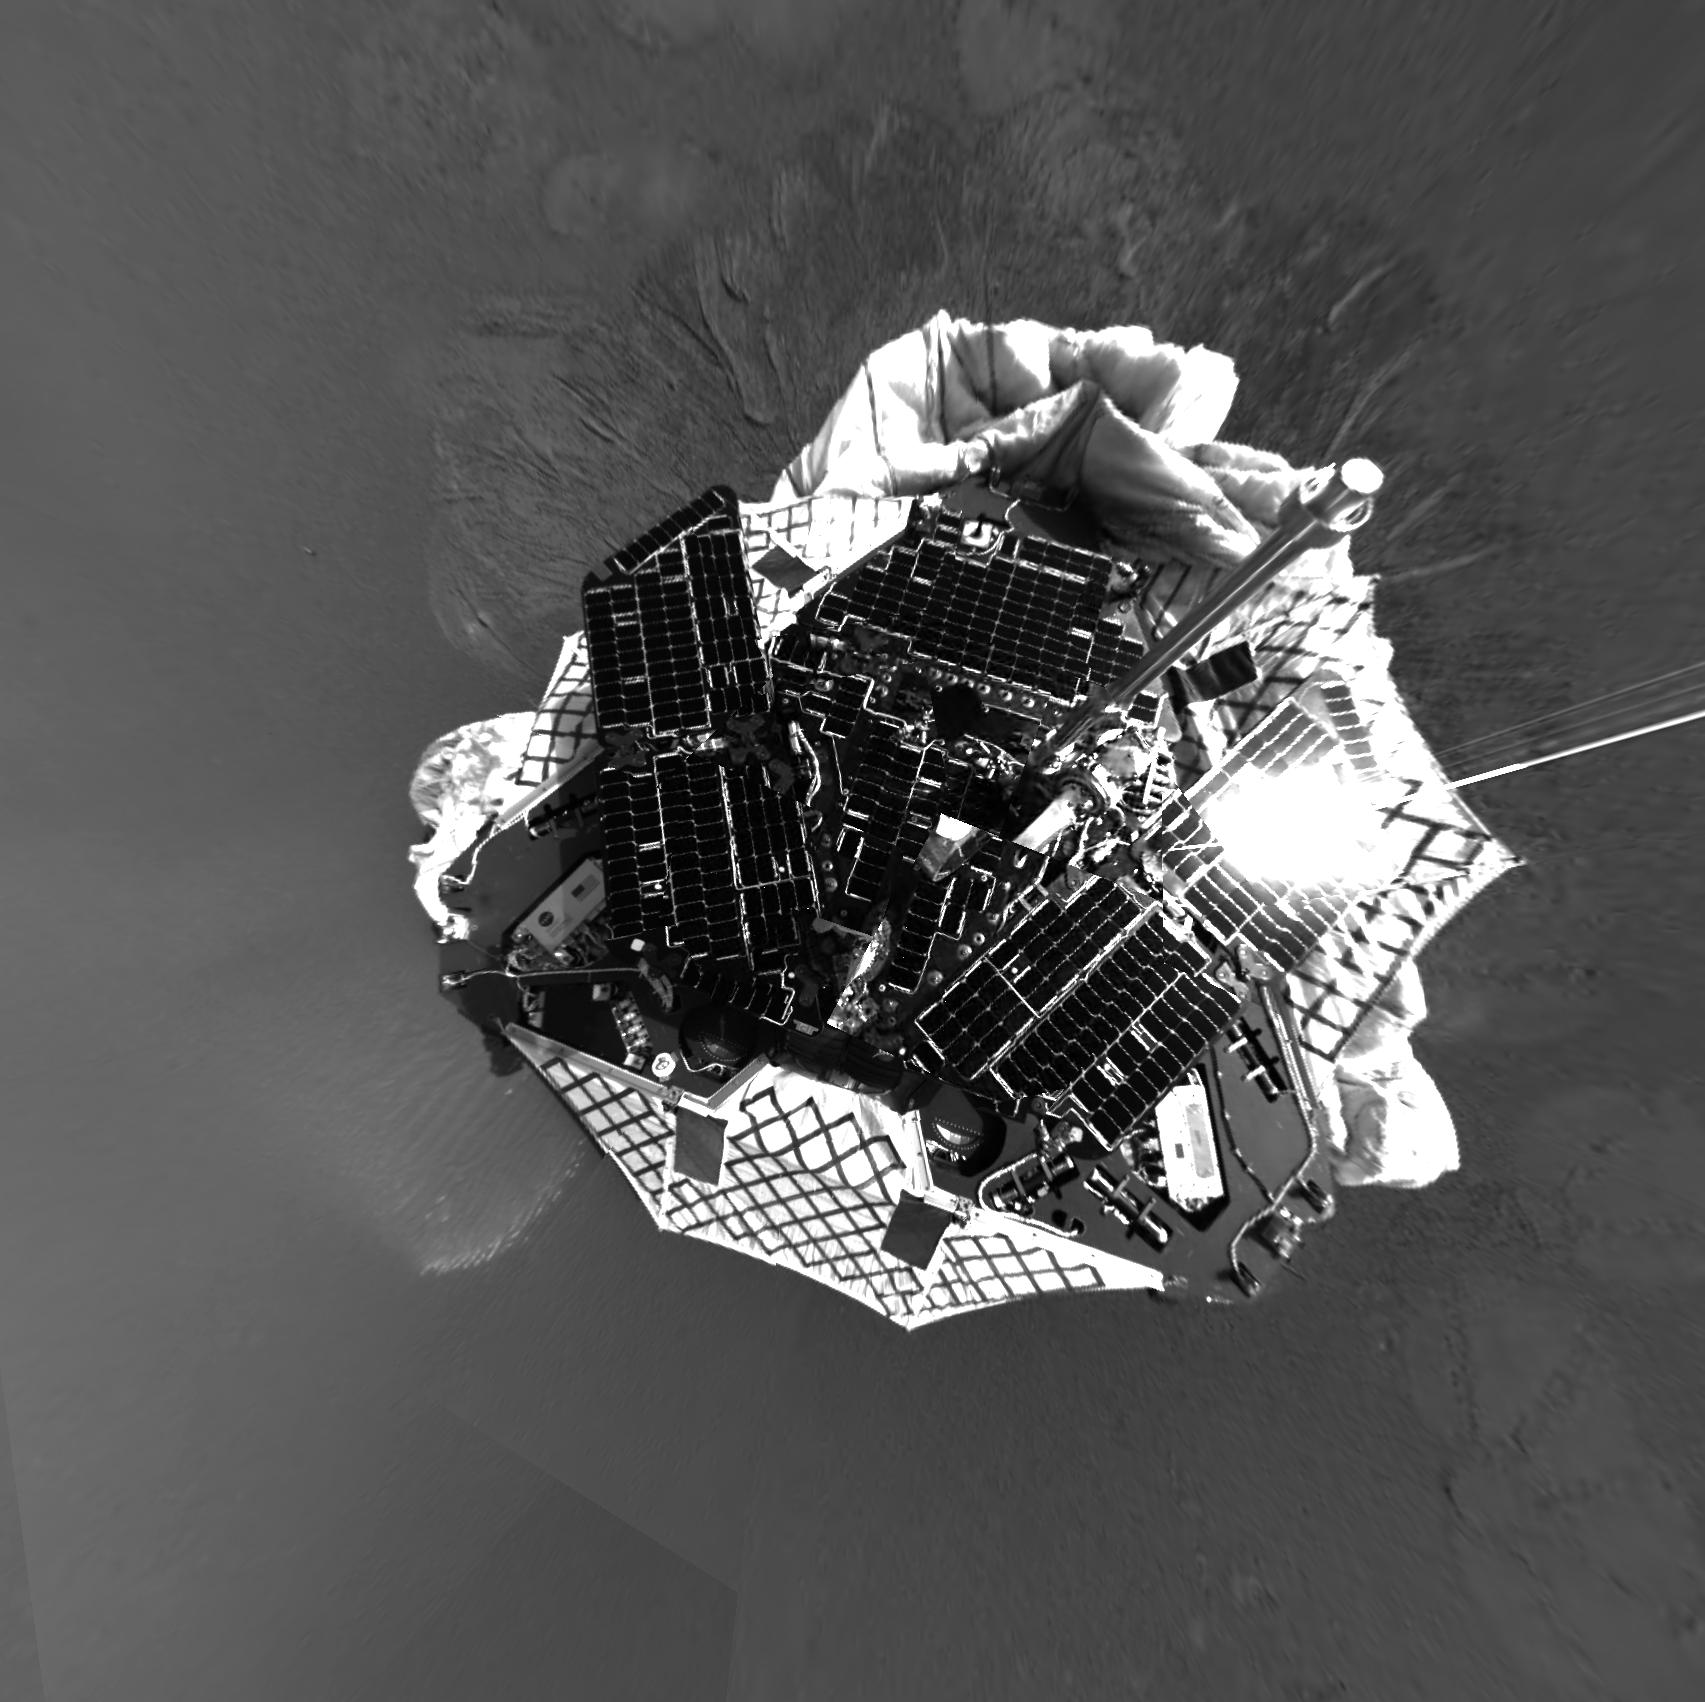

Over the Rover

This image from the navigation camera on the Mars Exploration Rover Opportunity has been projected to show an overhead perspective of the rover. This image was taken shortly after the rover touched down at Meridiani Planum, Mars, at approximately 9:05 p.m. PST on Saturday, Jan. 24.

Credit: NASA/JPL